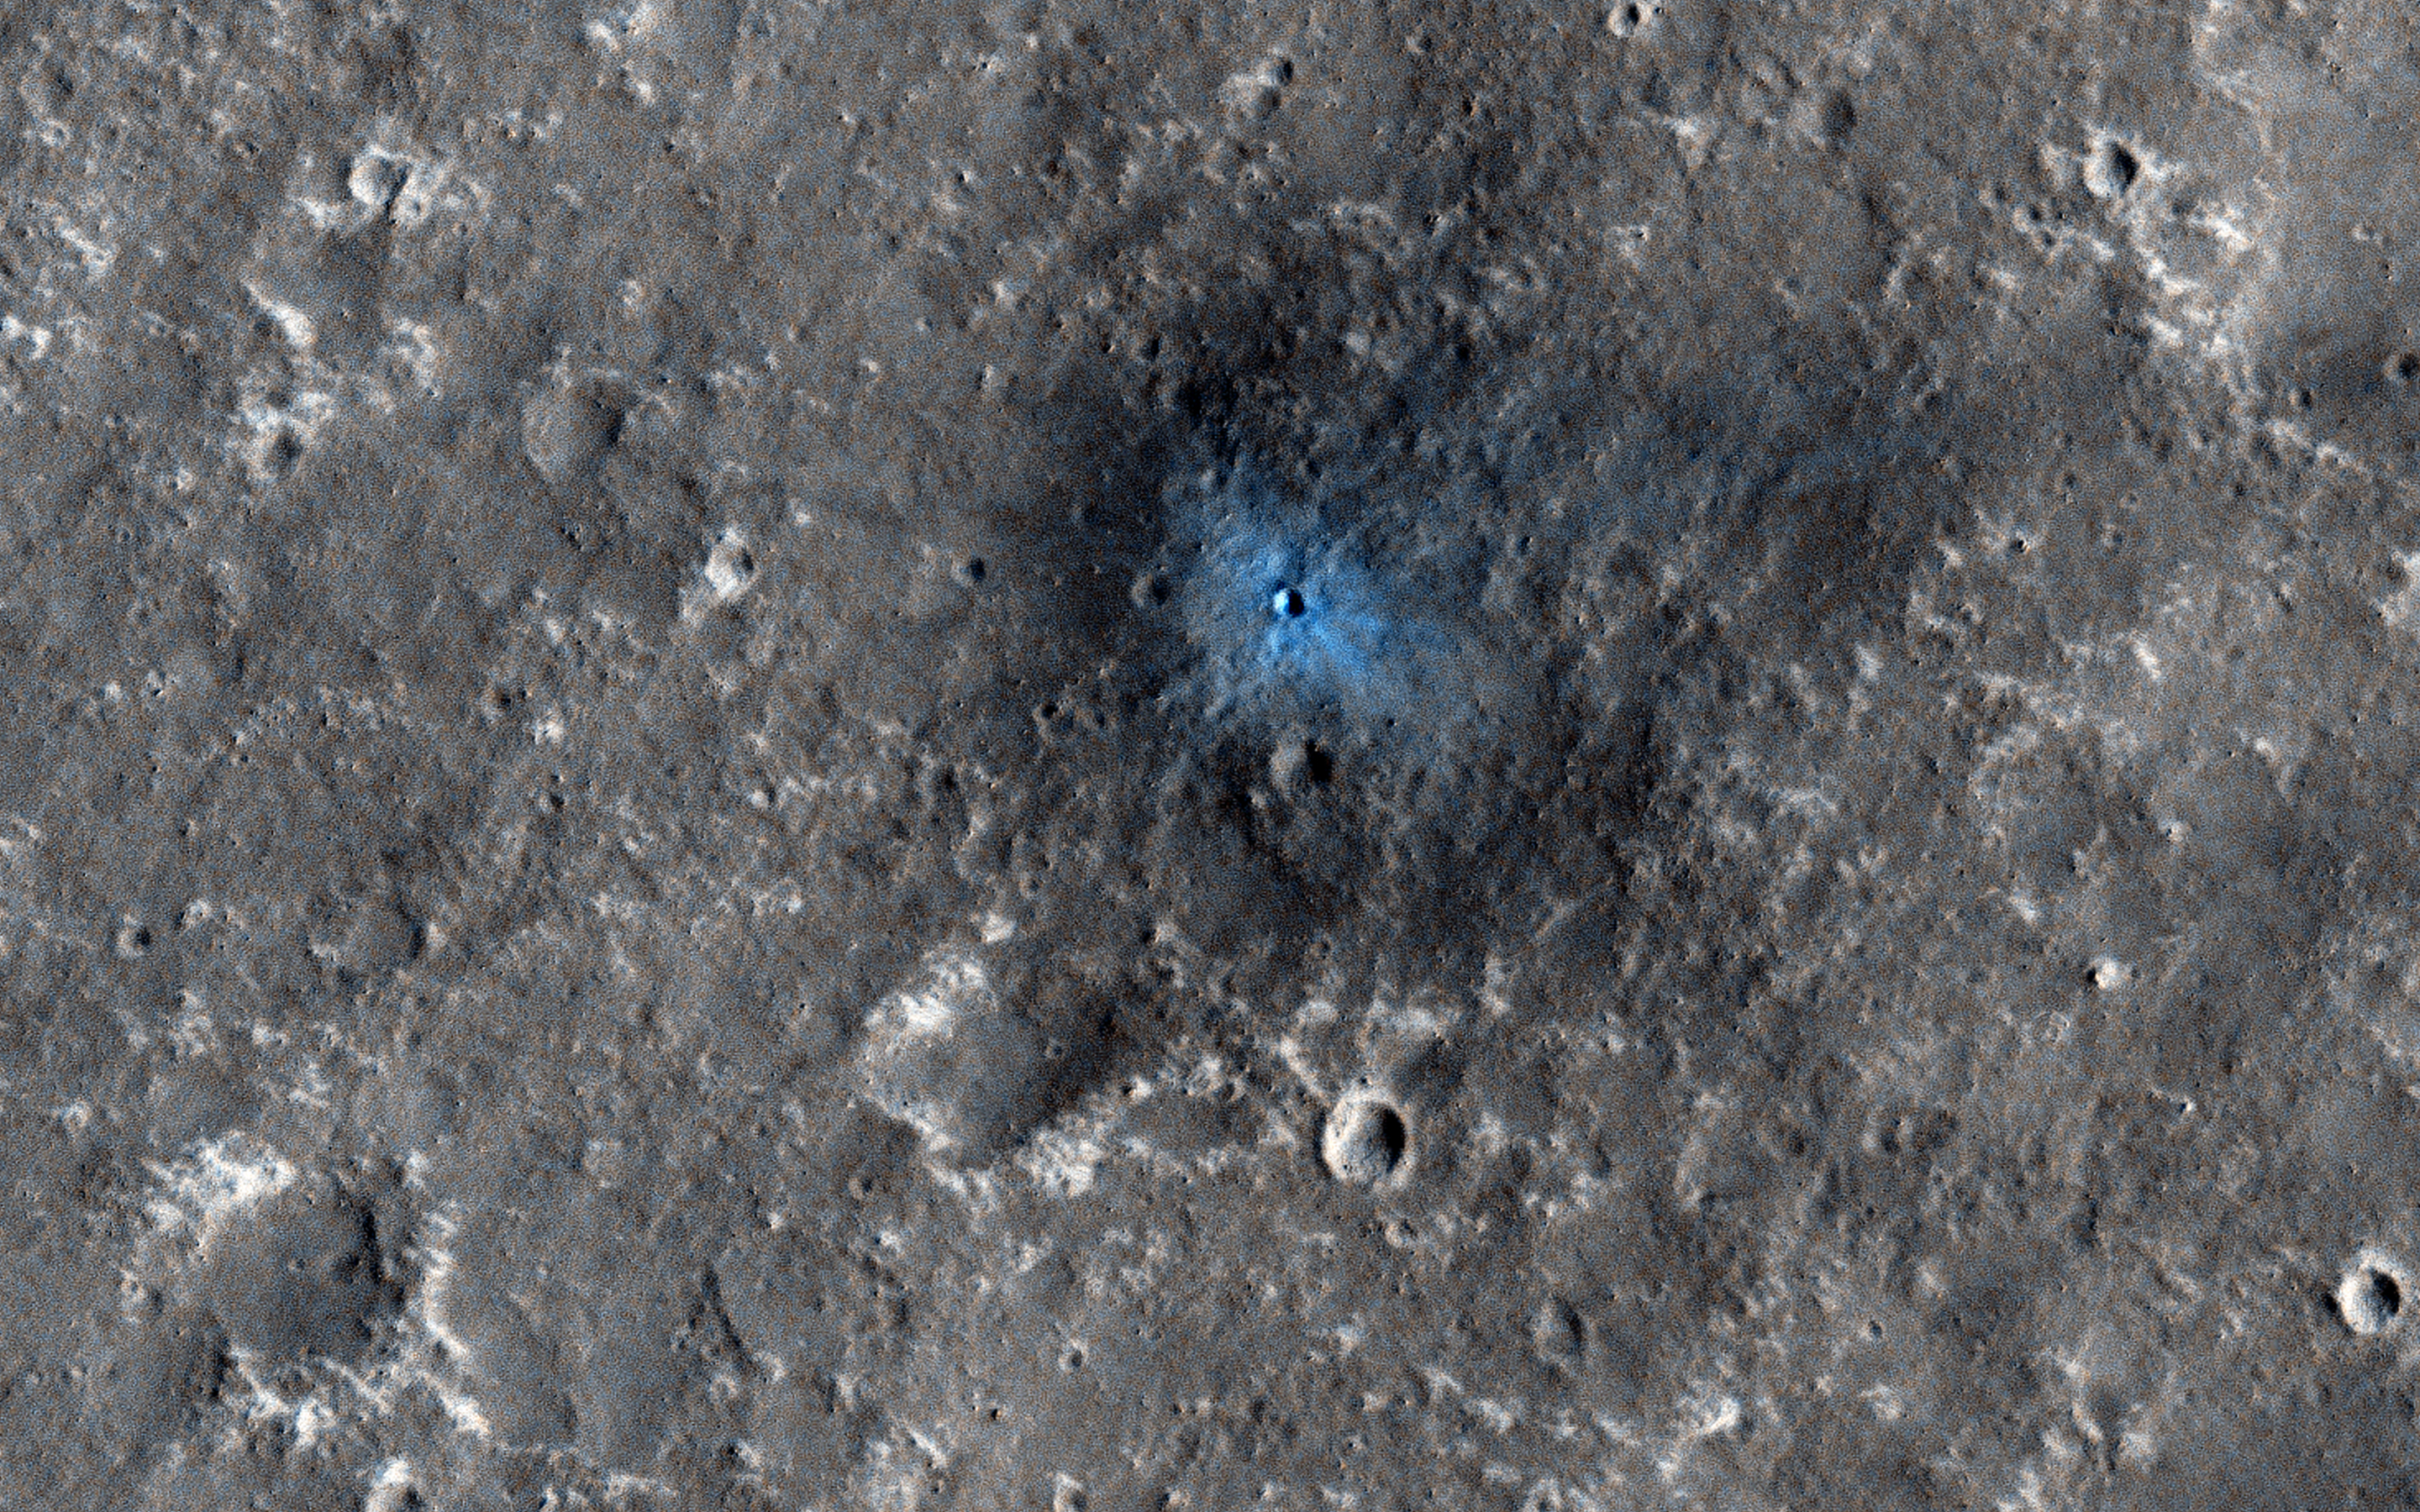

A New Impact Crater Near NASA’s InSight Landing Region

InSight (Interior Exploration using Seismic Investigations, Geodesy and Heat Transport) is a NASA Discovery Program mission that will place a single geophysical lander on Mars in September 2016 to study its deep interior.

InSight needs seismic signals, and one sure way to get them is from the impact of bolides onto Mars. InSight can detect large impacts that are far from the lander and smaller impacts that are closer.

This recent HiRISE image, acquired to certify a landing site for the mission, shows a distinctive crater with a very sharp rim and ejecta that is darker and bluer than almost all of this dust-covered region. This must be a very recent impact because there hasn’t been sufficient time for atmospheric dust to settle over this spot and re-brighten the surface.

In fact, previous images suggest it formed between 2008 and 2012. This illustrates the type of feature that orbiting cameras will search for during the InSight mission, to attempt to correlate seismic signals to the point of origin.

HiRISE is one of six instruments on NASA’s Mars Reconnaissance Orbiter. The University of Arizona, Tucson, operates HiRISE, which was built by Ball Aerospace & Technologies Corp., Boulder, Colorado. NASA’s Jet Propulsion Laboratory, a division of the California Institute of Technology in Pasadena, manages the Mars Reconnaissance Orbiter Project for NASA’s Science Mission Directorate, Washington.

Credit: NASA/JPL-Caltech/Univ. of Arizona